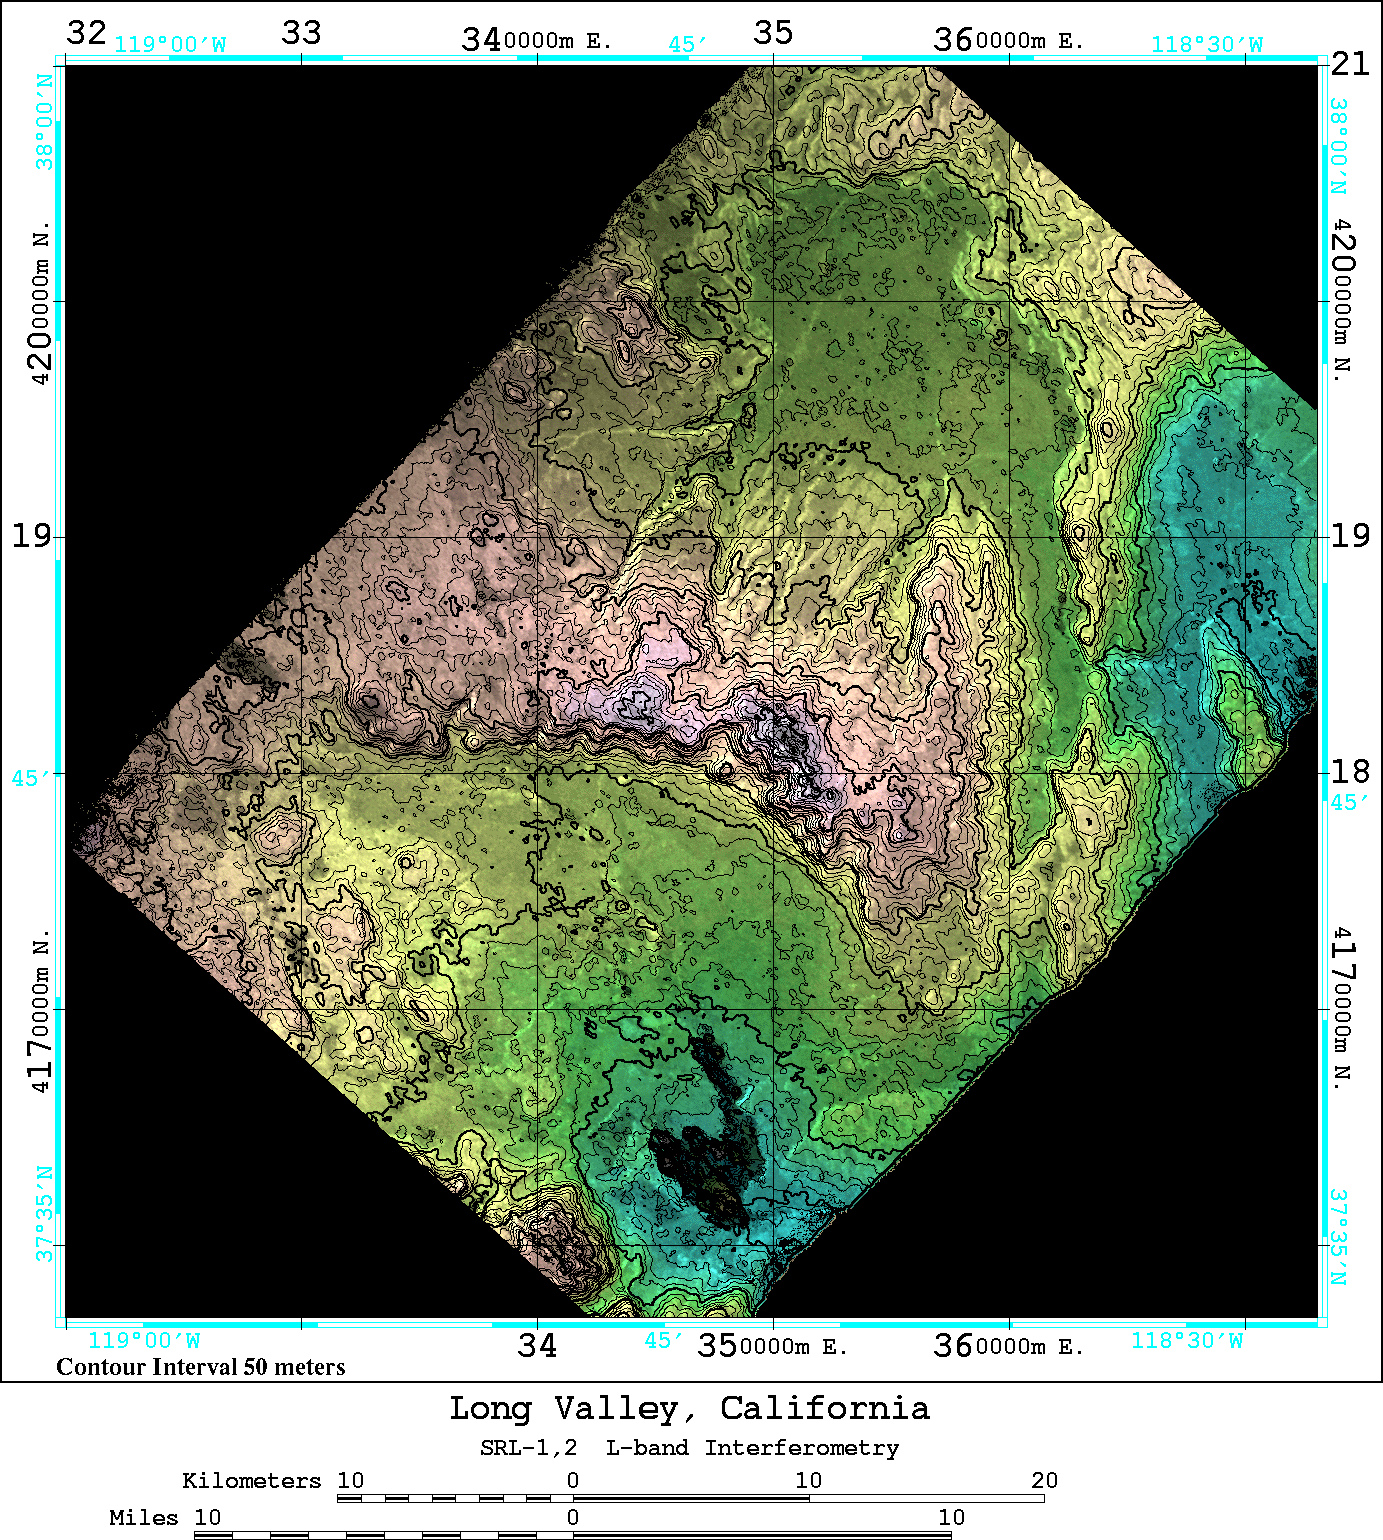

space Radar Image of Long Valley, California

An area near Long Valley, California, was mapped by the Spaceborne Imaging Radar-C and X-band Synthetic Aperture Radar aboard the space shuttle Endeavor on April 13, 1994, during the first flight of the radar instrument, and on October 4, 1994, during the second flight of the radar instrument. The orbital configurations of the two data sets were ideal for interferometric combination — that is overlaying the data from one image onto a second image of the same area to create an elevation map and obtain estimates of topography. Once the topography is known, any radar-induced distortions can be removed and the radar data can be geometrically projected directly onto a standard map grid for use in a geographical information system.

The 50 kilometer by 50 kilometer (31 miles by 31 miles) map shown here is entirely derived from SIR-C L-band radar (horizontally transmitted and received) results. The color shown in this image is produced from the interferometrically determined elevations, while the brightness is determined by the radar backscatter. The map is in Universal Transverse Mercator (UTM) coordinates. Elevation contour lines are shown every 50 meters (164 feet). Crowley Lake is the dark feature near the south edge of the map. The Adobe Valley in the north and the Long Valley in the south are separated by the Glass Mountain Ridge, which runs through the center of the image. The height accuracy of the interferometrically derived digital elevation model is estimated to be 20 meters (66 feet) in this image.

Spaceborne Imaging Radar-C and X-band Synthetic Aperture Radar (SIR-C/X-SAR) is part of NASA’s Mission to Planet Earth. The radars illuminate Earth with microwaves, allowing detailed observations at any time, regardless of weather or sunlight conditions. SIR-C/X-SAR uses three microwave wavelengths: L-band (24 cm), C-band (6 cm) and X-band (3 cm). The multi-frequency data will be used by the international scientific community to better understand the global environment and how it is changing. The SIR-C/X-SAR data, complemented by aircraft and ground studies, will give scientists clearer insights into those environmental changes which are caused by nature and those changes which are induced by human activity.

SIR-C was developed by NASA’s Jet Propulsion Laboratory. X-SAR was developed by the Dornier and Alenia Spazio companies for the German space agency, Deutsche Agentur fuer Raumfahrtangelegenheiten (DARA), and the Italian space agency, Agenzia Spaziale Italiana (ASI), with the Deutsche Forschungsanstalt fuer Luft und Raumfahrt e.V.(DLR), the major partner in science, operations and data processing of X-SAR.

Credit: NASA/JPL